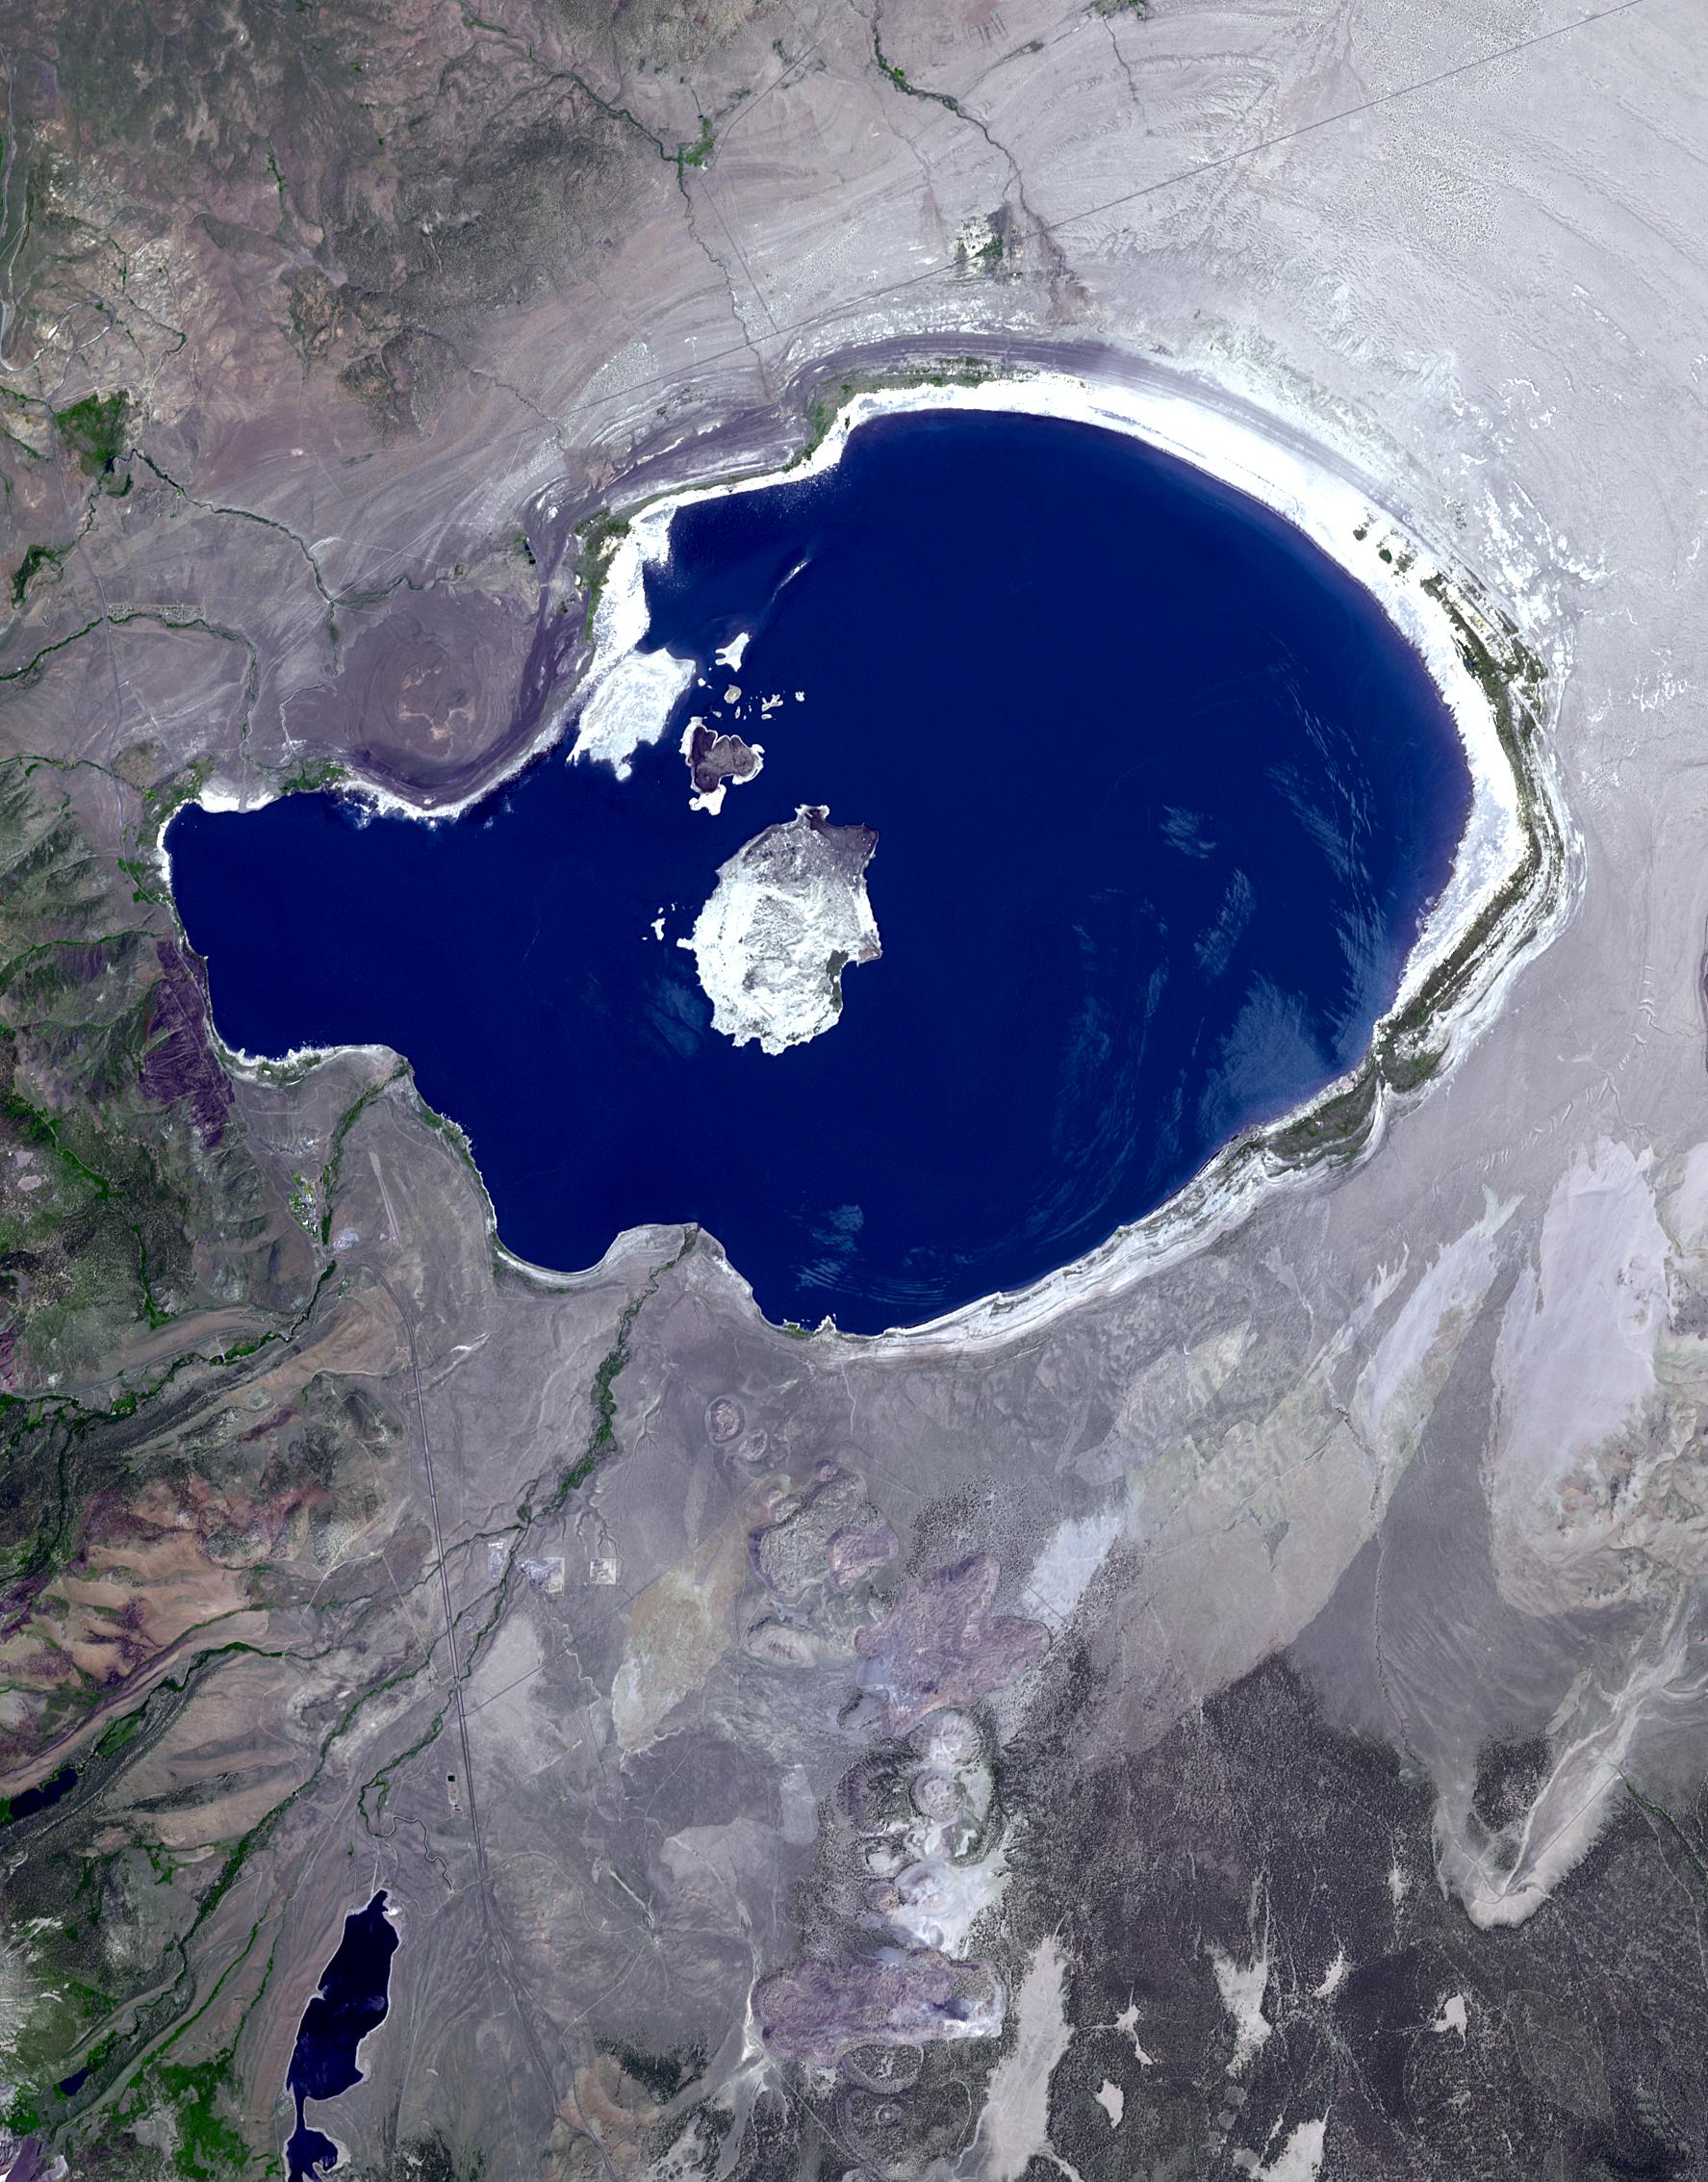

Mono Lake, California

In eastern California, along the western edge of the Great Basin, sits Mono Lake. This is a salty remnant of a wetter era. Estimates are that the lake existed for at least 760,000 years. Now surrounded by mountain ranges, however, Mono Lake has no outlet; water entering the lake can only evaporate away, so Mono Lake is saltier than the ocean. South of the lake appear some of the geologic features known as Mono Craters. Geologists estimate that the Mono Craters last erupted about 650 years ago. The image was acquired July 7, 2016, covers an area of 22.6 by 34 km, and is located at 37.9 degrees north, 119 degrees west.

With its 14 spectral bands from the visible to the thermal infrared wavelength region and its high spatial resolution of 15 to 90 meters (about 50 to 300 feet), ASTER images Earth to map and monitor the changing surface of our planet. ASTER is one of five Earth-observing instruments launched Dec. 18, 1999, on Terra. The instrument was built by Japan’s Ministry of Economy, Trade and Industry. A joint U.S./Japan science team is responsible for validation and calibration of the instrument and data products.

The broad spectral coverage and high spectral resolution of ASTER provides scientists in numerous disciplines with critical information for surface mapping and monitoring of dynamic conditions and temporal change. Example applications are: monitoring glacial advances and retreats; monitoring potentially active volcanoes; identifying crop stress; determining cloud morphology and physical properties; wetlands evaluation; thermal pollution monitoring; coral reef degradation; surface temperature mapping of soils and geology; and measuring surface heat balance.

The U.S. science team is located at NASA’s Jet Propulsion Laboratory, Pasadena, Calif. The Terra mission is part of NASA’s Science Mission Directorate, Washington, D.C.

Credit: NASA/METI/AIST/Japan Space Systems, and U.S./Japan ASTER Science Team